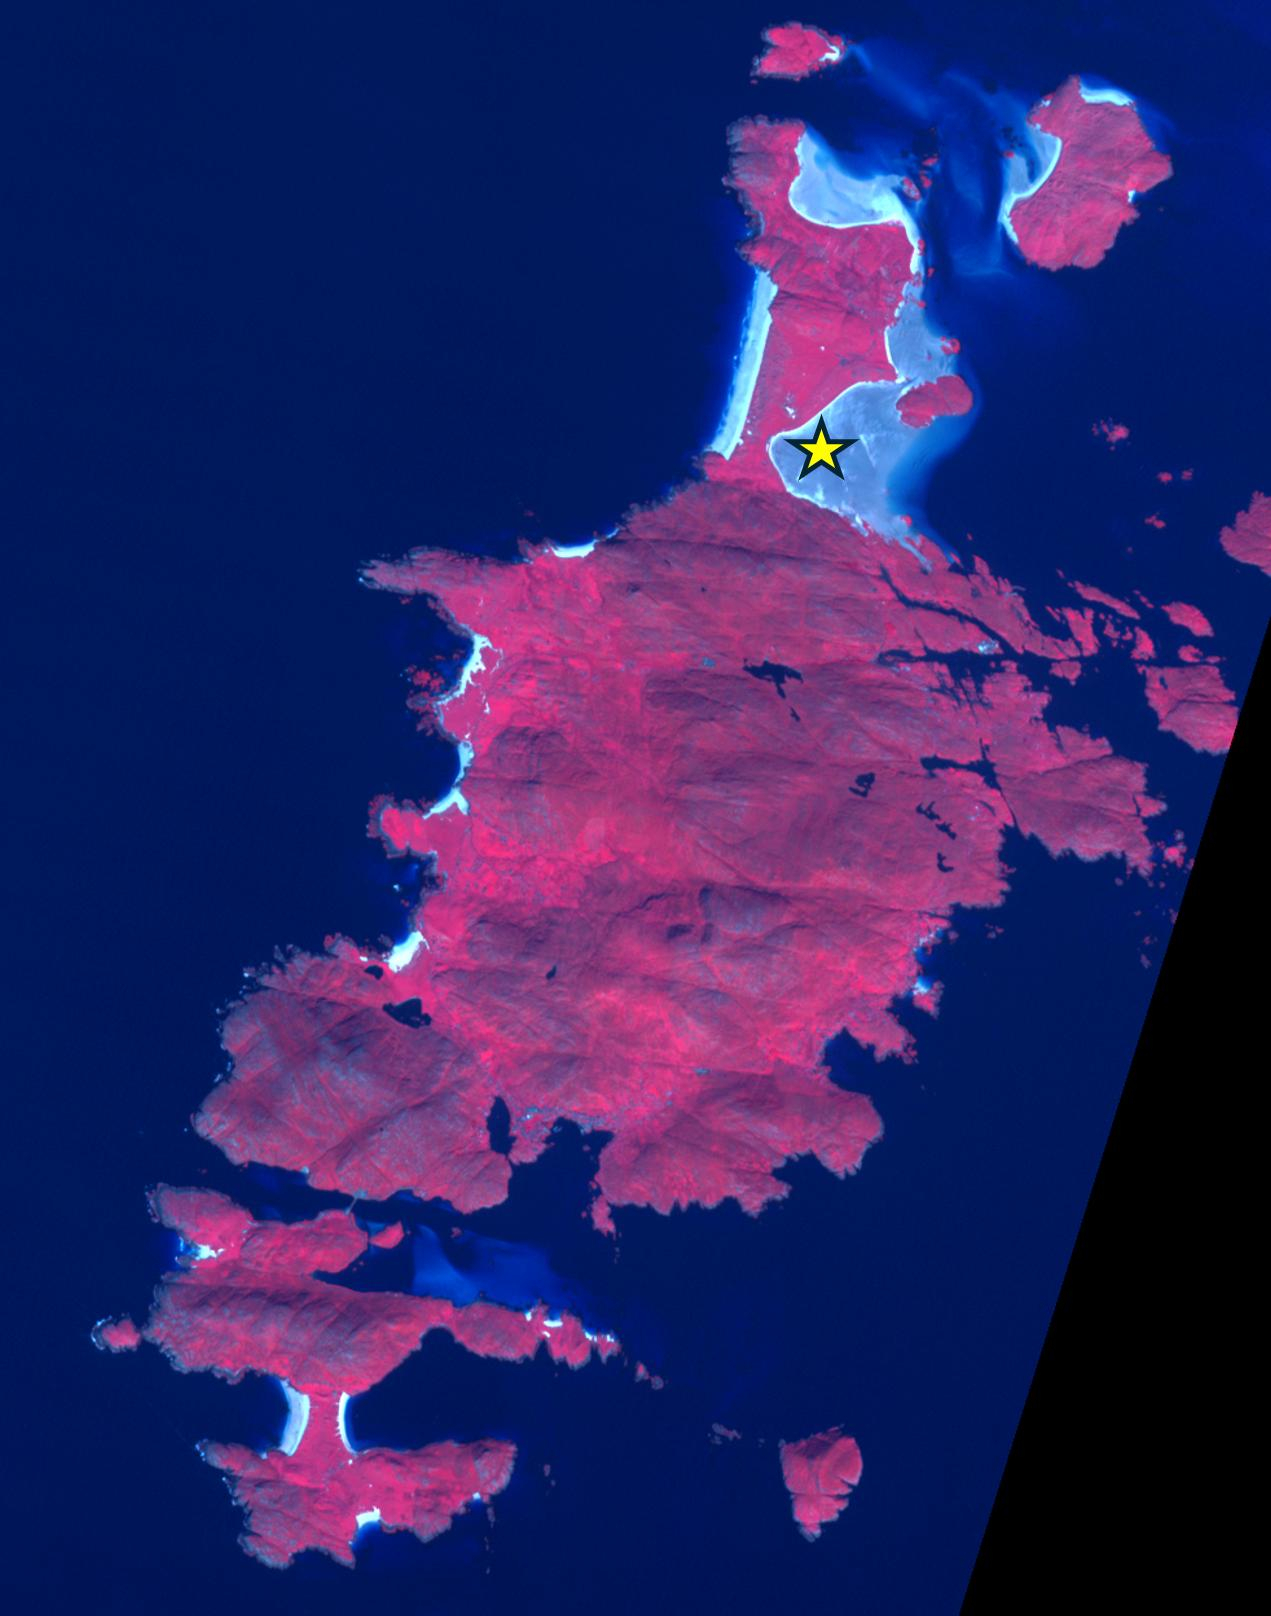

Barra Airport, Outer Hebrides, U.K.

Barra Island Eoligarry Airport is located in the Outer Hebrides, Scotland, U.K. The airport is the only beach runway on the earth, relying on low tide to be open for take-offs and landings. Opened in 1936, there are now two daily flights between Barra and Glasgow. The image was acquired august 24, 2021, covers an area of 15 by 19.5 km, and is located at 57 degrees north, 7.45 degrees west.

With its 14 spectral bands from the visible to the thermal infrared wavelength region and its high spatial resolution of about 50 to 300 feet (15 to 90 meters), ASTER images Earth to map and monitor the changing surface of our planet. ASTER is one of five Earth-observing instruments launched Dec. 18, 1999, on Terra. The instrument was built by Japan’s Ministry of Economy, Trade and Industry. A joint U.S./Japan science team is responsible for validation and calibration of the instrument and data products.

The broad spectral coverage and high spectral resolution of ASTER provides scientists in numerous disciplines with critical information for surface mapping and monitoring of dynamic conditions and temporal change. Example applications are monitoring glacial advances and retreats; monitoring potentially active volcanoes; identifying crop stress; determining cloud morphology and physical properties; wetlands evaluation; thermal pollution monitoring; coral reef degradation; surface temperature mapping of soils and geology; and measuring surface heat balance.

The U.S. science team is located at NASA’s Jet Propulsion Laboratory in Pasadena, Calif. The Terra mission is part of NASA’s Science Mission Directorate, Washington.

Credit: NASA/METI/AIST/Japan Space Systems, and U.S./Japan ASTER Science Team